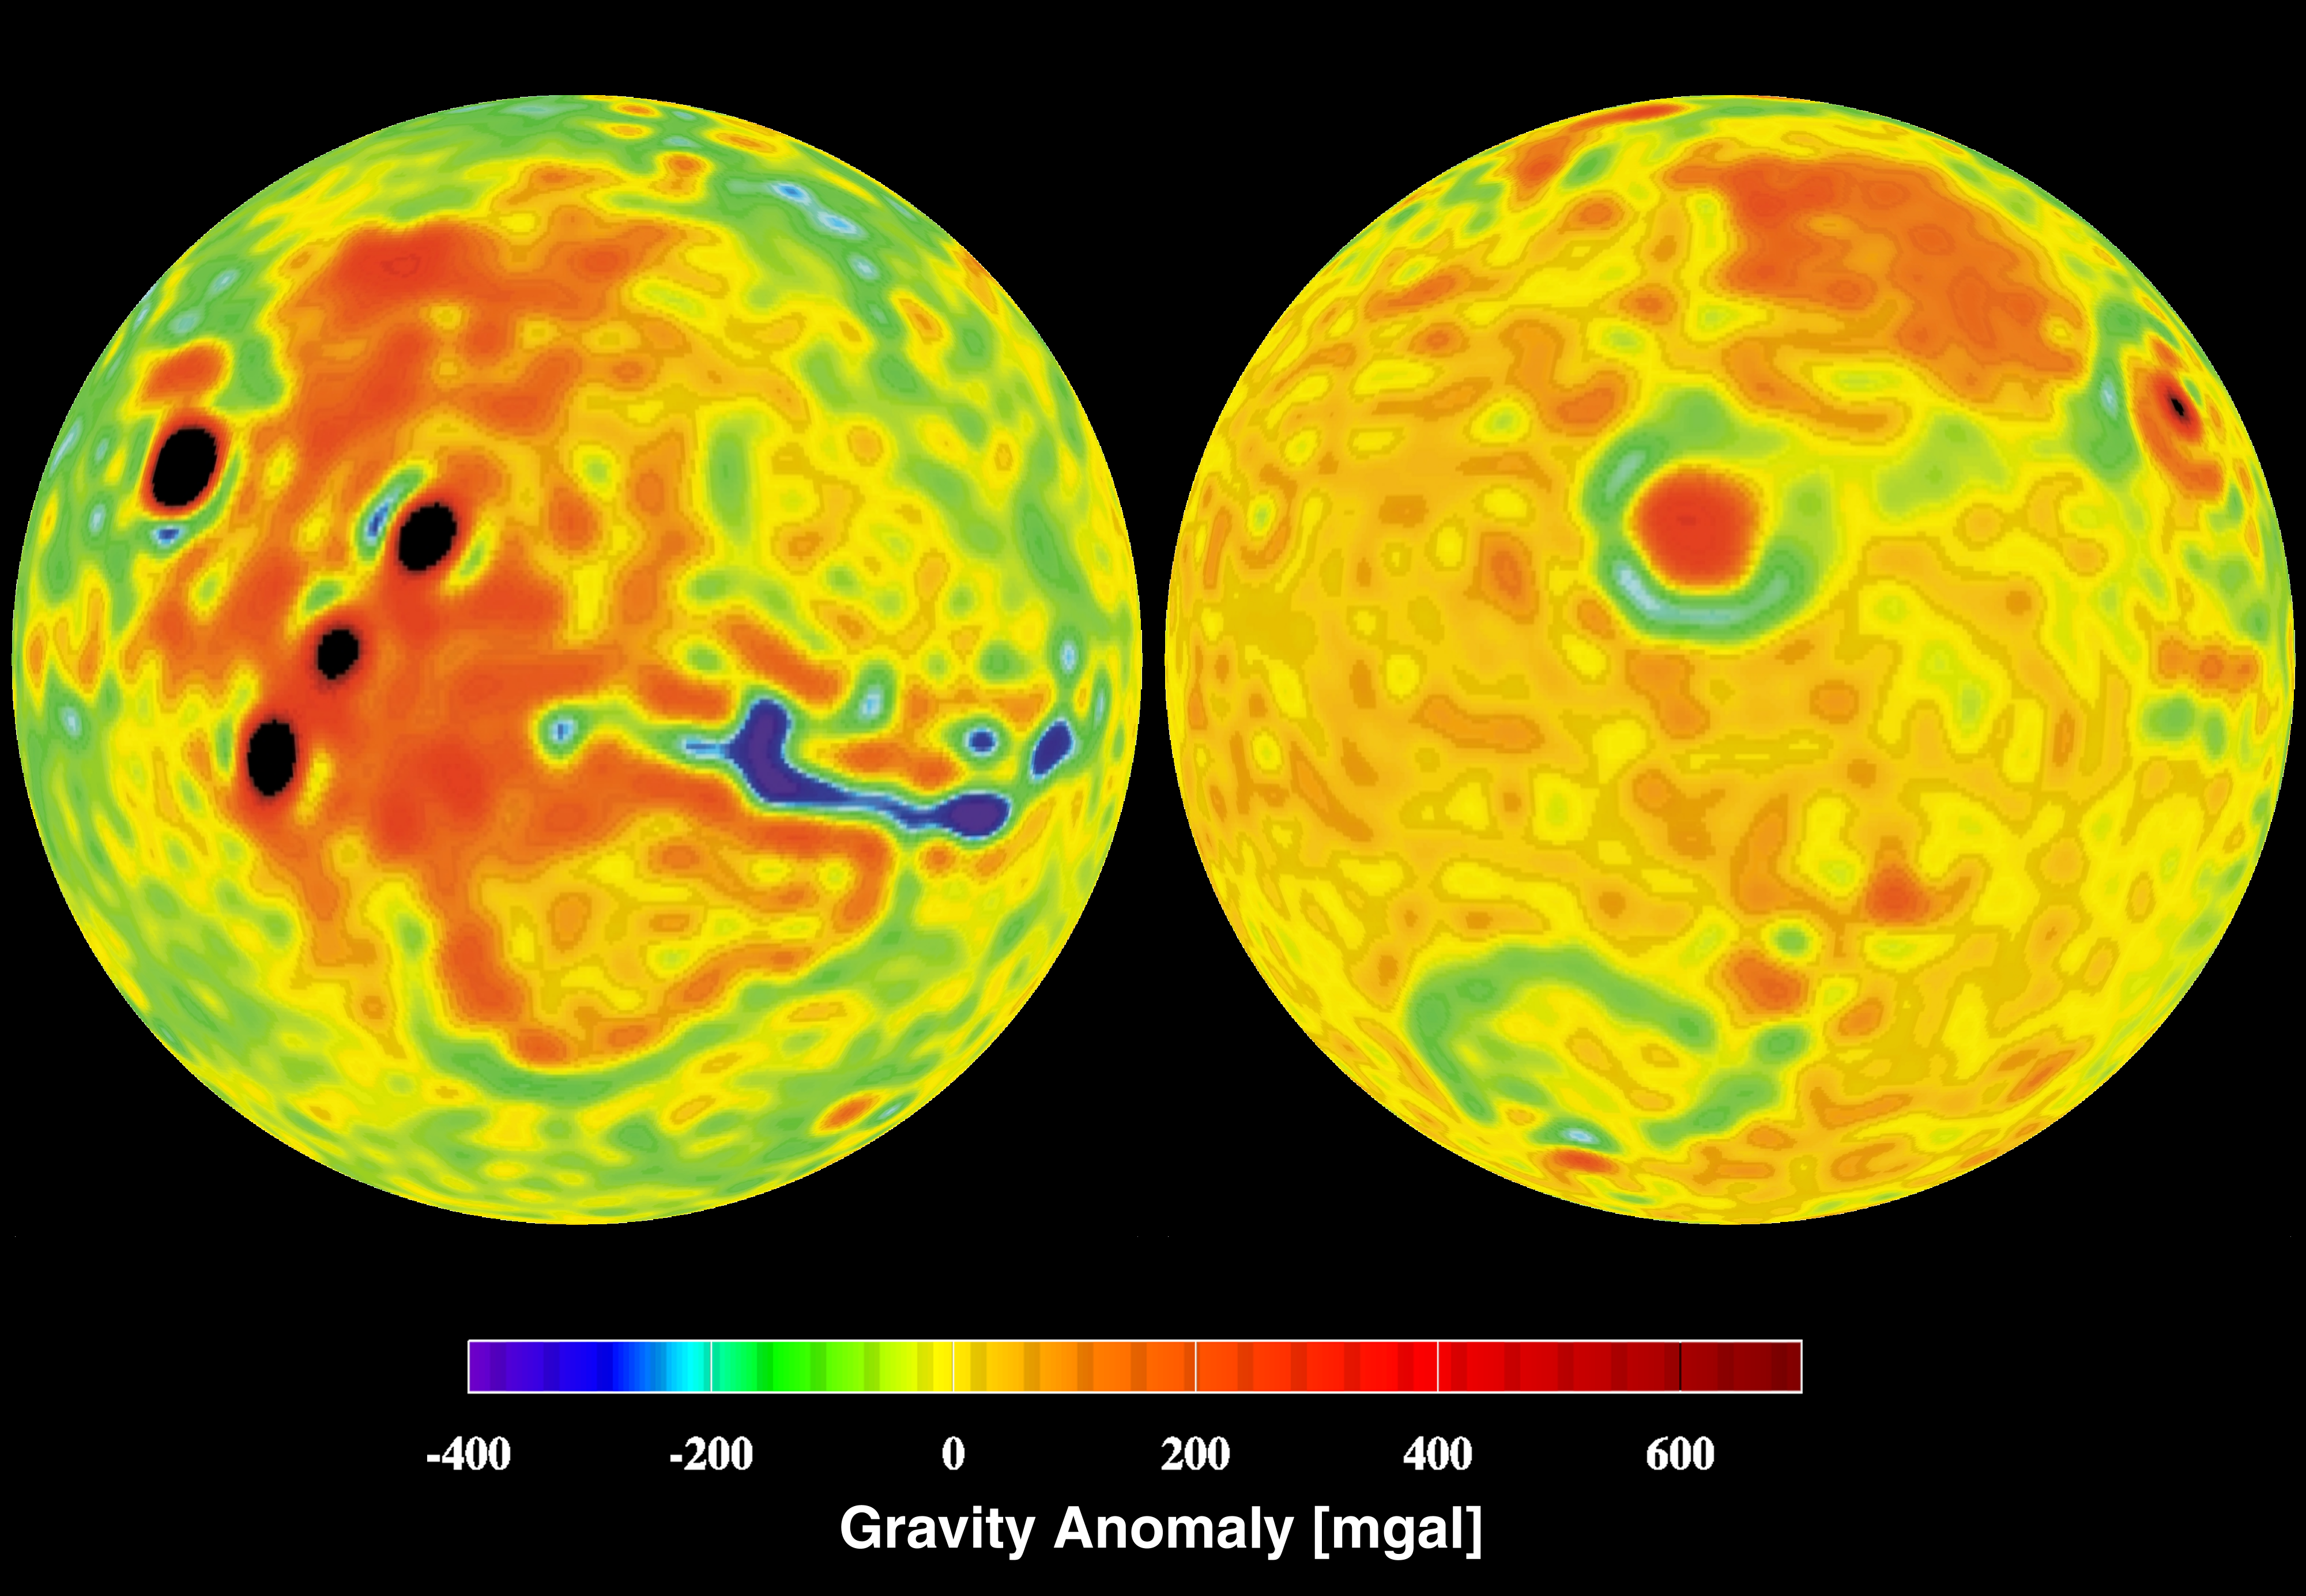

Mars Gravity Anomoly Map

This is a vertical gravity map of Mars color-coded in mgals based on radio tracking. Note correlations and lack of correlations with the Mars Orbiter Laser Altimeter (MOLA) global topography.

This map was created using MGS data under the direction of Bill Sjogren, a member of the MGS Radio Science Team. The Radio Science Team is led by G. Leonard Tyler of Stanford University in Palo Alto, CA.

Credit: NASA/JPL